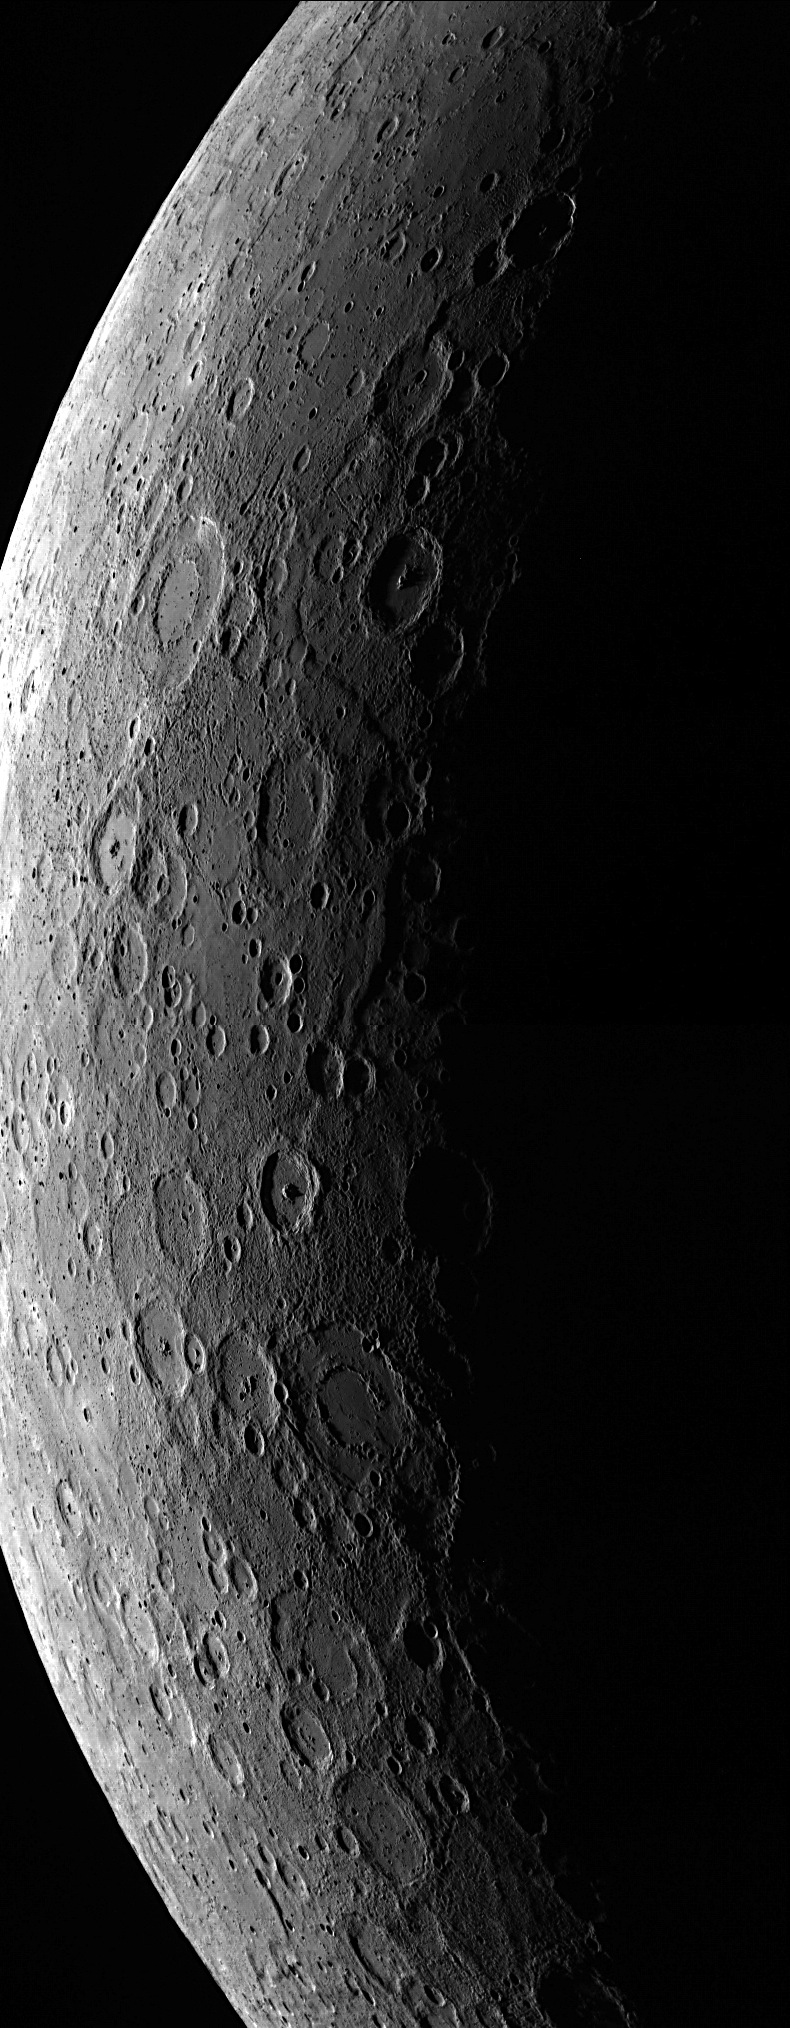

Through the Ages

This mosaic was created by combining two images that were taken 96 seconds apart. The MESSENGER spacecraft has to be farther from the planet, in the southern portion of its orbit, to acquire these views. Mercury’s cratered surface is highlighted dramatically near the terminator (the division between the sunlit dayside and the dark nightside of the planet), reflecting Mercury’s history of being battered by impacting objects through the ages.

This image was acquired as part of MDIS’s limb imaging campaign. Once per week, MDIS captures images of Mercury’s limb, with an emphasis on imaging the southern hemisphere limb. These limb images provide information about Mercury’s shape and complement measurements of topography made by the Mercury Laser Altimeter (MLA) of Mercury’s northern hemisphere.

Date acquired: May 07, 2013
Image Mission Elapsed Time (MET): 10234404, 10234500
Image ID: 4021801, 4021802
Instrument: Wide Angle Camera (WAC) of the Mercury Dual Imaging System (MDIS)
WAC filter: 7 (748 nanometers)
Center Latitude: -60°
Center Longitude: 260° E
Scale: Mercury’s diameter is 4880 kilometers (3030 miles)

The MESSENGER spacecraft is the first ever to orbit the planet Mercury, and the spacecraft’s seven scientific instruments and radio science investigation are unraveling the history and evolution of the Solar System’s innermost planet. MESSENGER acquired over 150,000 images and extensive other data sets. MESSENGER is capable of continuing orbital operations until early 2015.

For information regarding the use of images, see the MESSENGER image use policy.

Credit: NASA/Johns Hopkins University Applied Physics Laboratory/Carnegie Institution of Washington